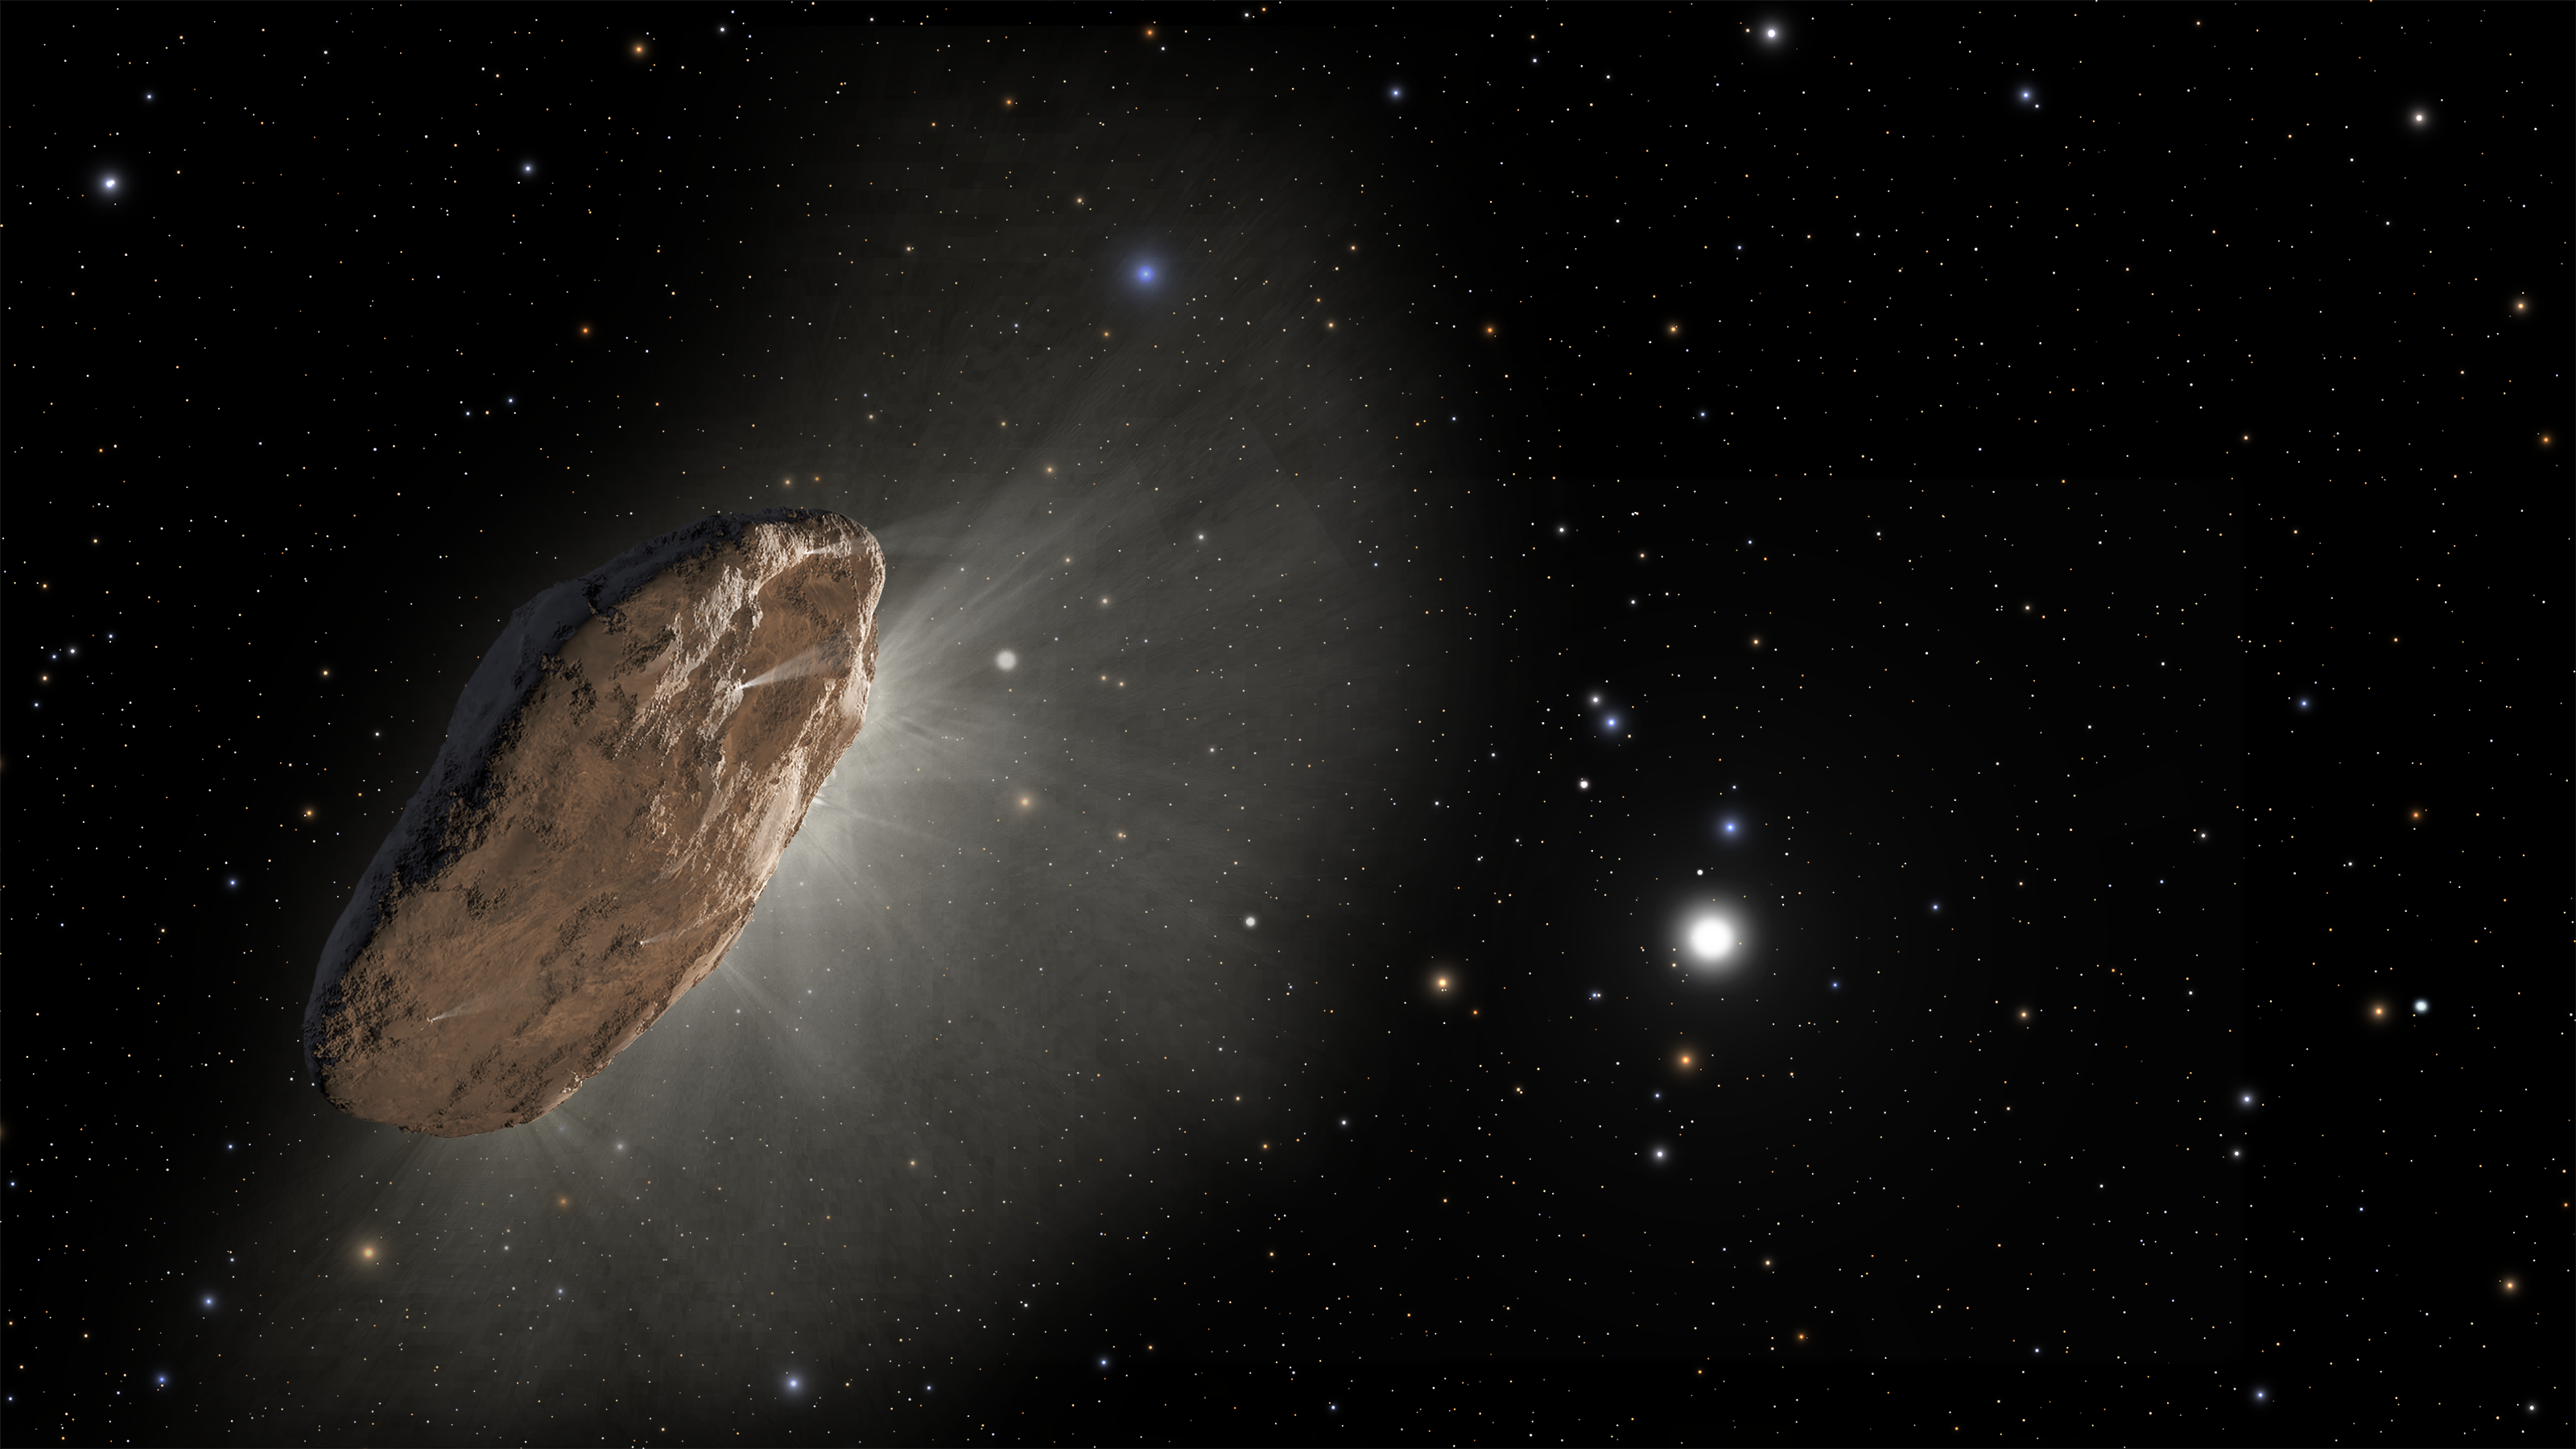

Artist’s Impression of `Oumuamua (Non-annotated)

This artist’s illustration shows the wayward interstellar visitor `Oumuamua (pronounced oh-MOO-ah-MOO-ah) racing toward the outskirts of our solar system. The object, heated by the Sun (lower right), is venting gaseous material from its surface, as a comet would.

Researchers suggest this “outgassing” is one possible cause for `Oumuamua’s slight acceleration, as detected by several telescopes. The irregularly shaped object is now traveling away at about 70,000 miles per hour. The orbits of the major planets are included for scale. The box-shaped constellation Corvus is in the background near image center, and the bright blue star Spica is at upper left of center, in the constellation Virgo. The stars at bottom left belong to the constellation Hydra.

As the complex rotation of the object makes it difficult to determine the exact shape, there are many models of what it could look like.

Credit: NASA, ESA, and J. Olmsted and F. Summers (STScI)